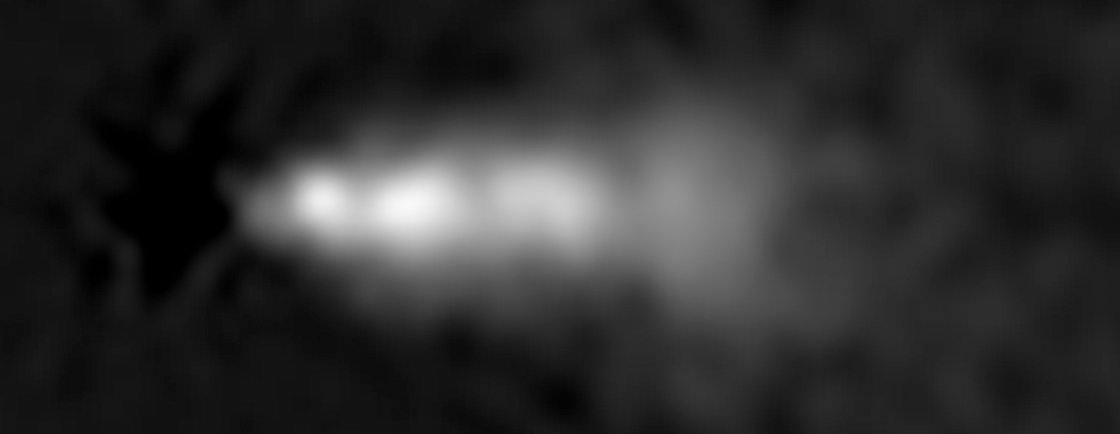

HST Close-Up Image of 3C 264 Jet (1994)

Object Name: 3C 264, NGC 3862
Object Description: Active Radio Galaxy
Instrument: HST/WFPC2
Filters: F702W

Credit: NASA, ESA, and E. Meyer (STScI)